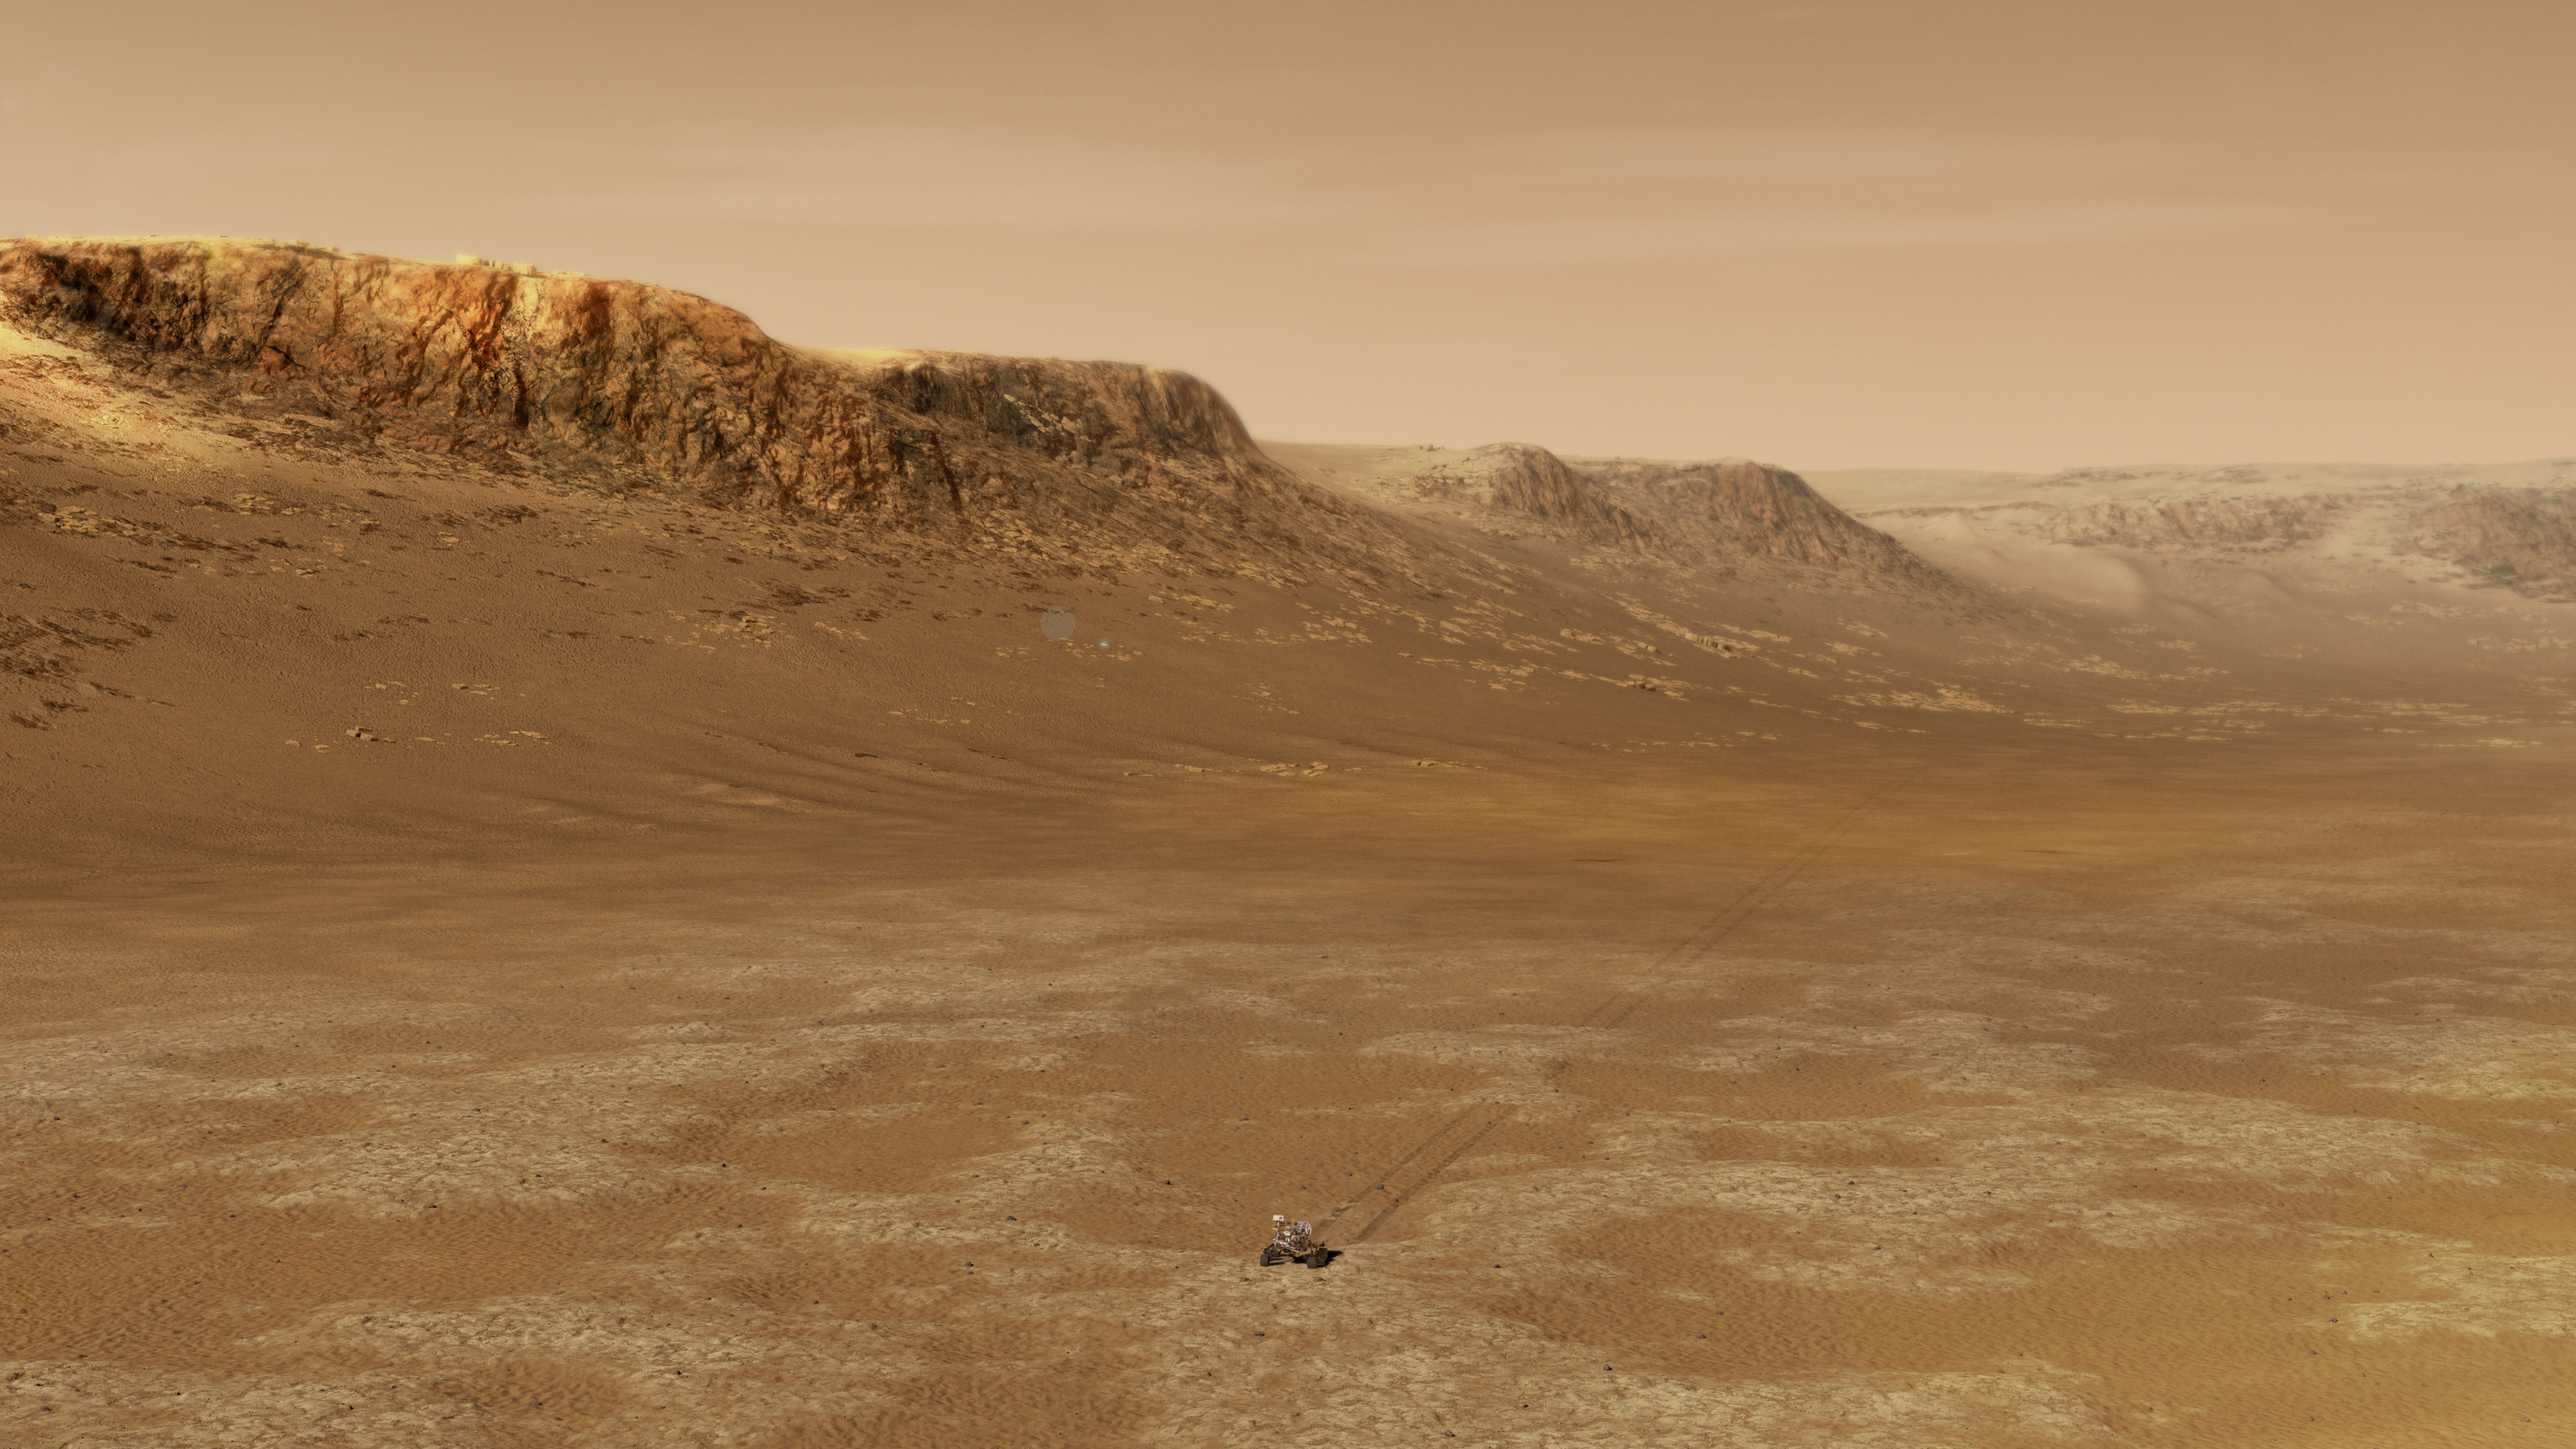

Exploring Majestic Jezero Crater (Illustration)

An illustration of NASA’s Perseverance rover exploring inside Mars’ Jezero Crater. The 28-mile-wide (45-kilometer-wide) crater is located on the western edge of a flat plain called Isidis Planitia, which lies just north of the Martian equator. NASA believes the ancient lake-delta system there is the best place for Perseverance, in its hunt for signs of past microscopic life, to find and collect promising rock and regolith (broken rock and dust) samples for a possible future return to Earth.

A key objective for Perseverance’s mission on Mars is astrobiology, including the search for signs of ancient microbial life. The rover will characterize the planet’s geology and past climate, pave the way for human exploration of the Red Planet, and be the first mission to collect and cache Martian rock and regolith.

Subsequent missions, currently under consideration by NASA in cooperation with ESA (European Space Agency), would send spacecraft to Mars to collect these cached samples from the surface and return them to Earth for in-depth analysis.

NASA’s Jet Propulsion Laboratory in Southern California built and manages operations of the Mars 2020 Perseverance rover for NASA.

Credit: NASA/JPL-Caltech